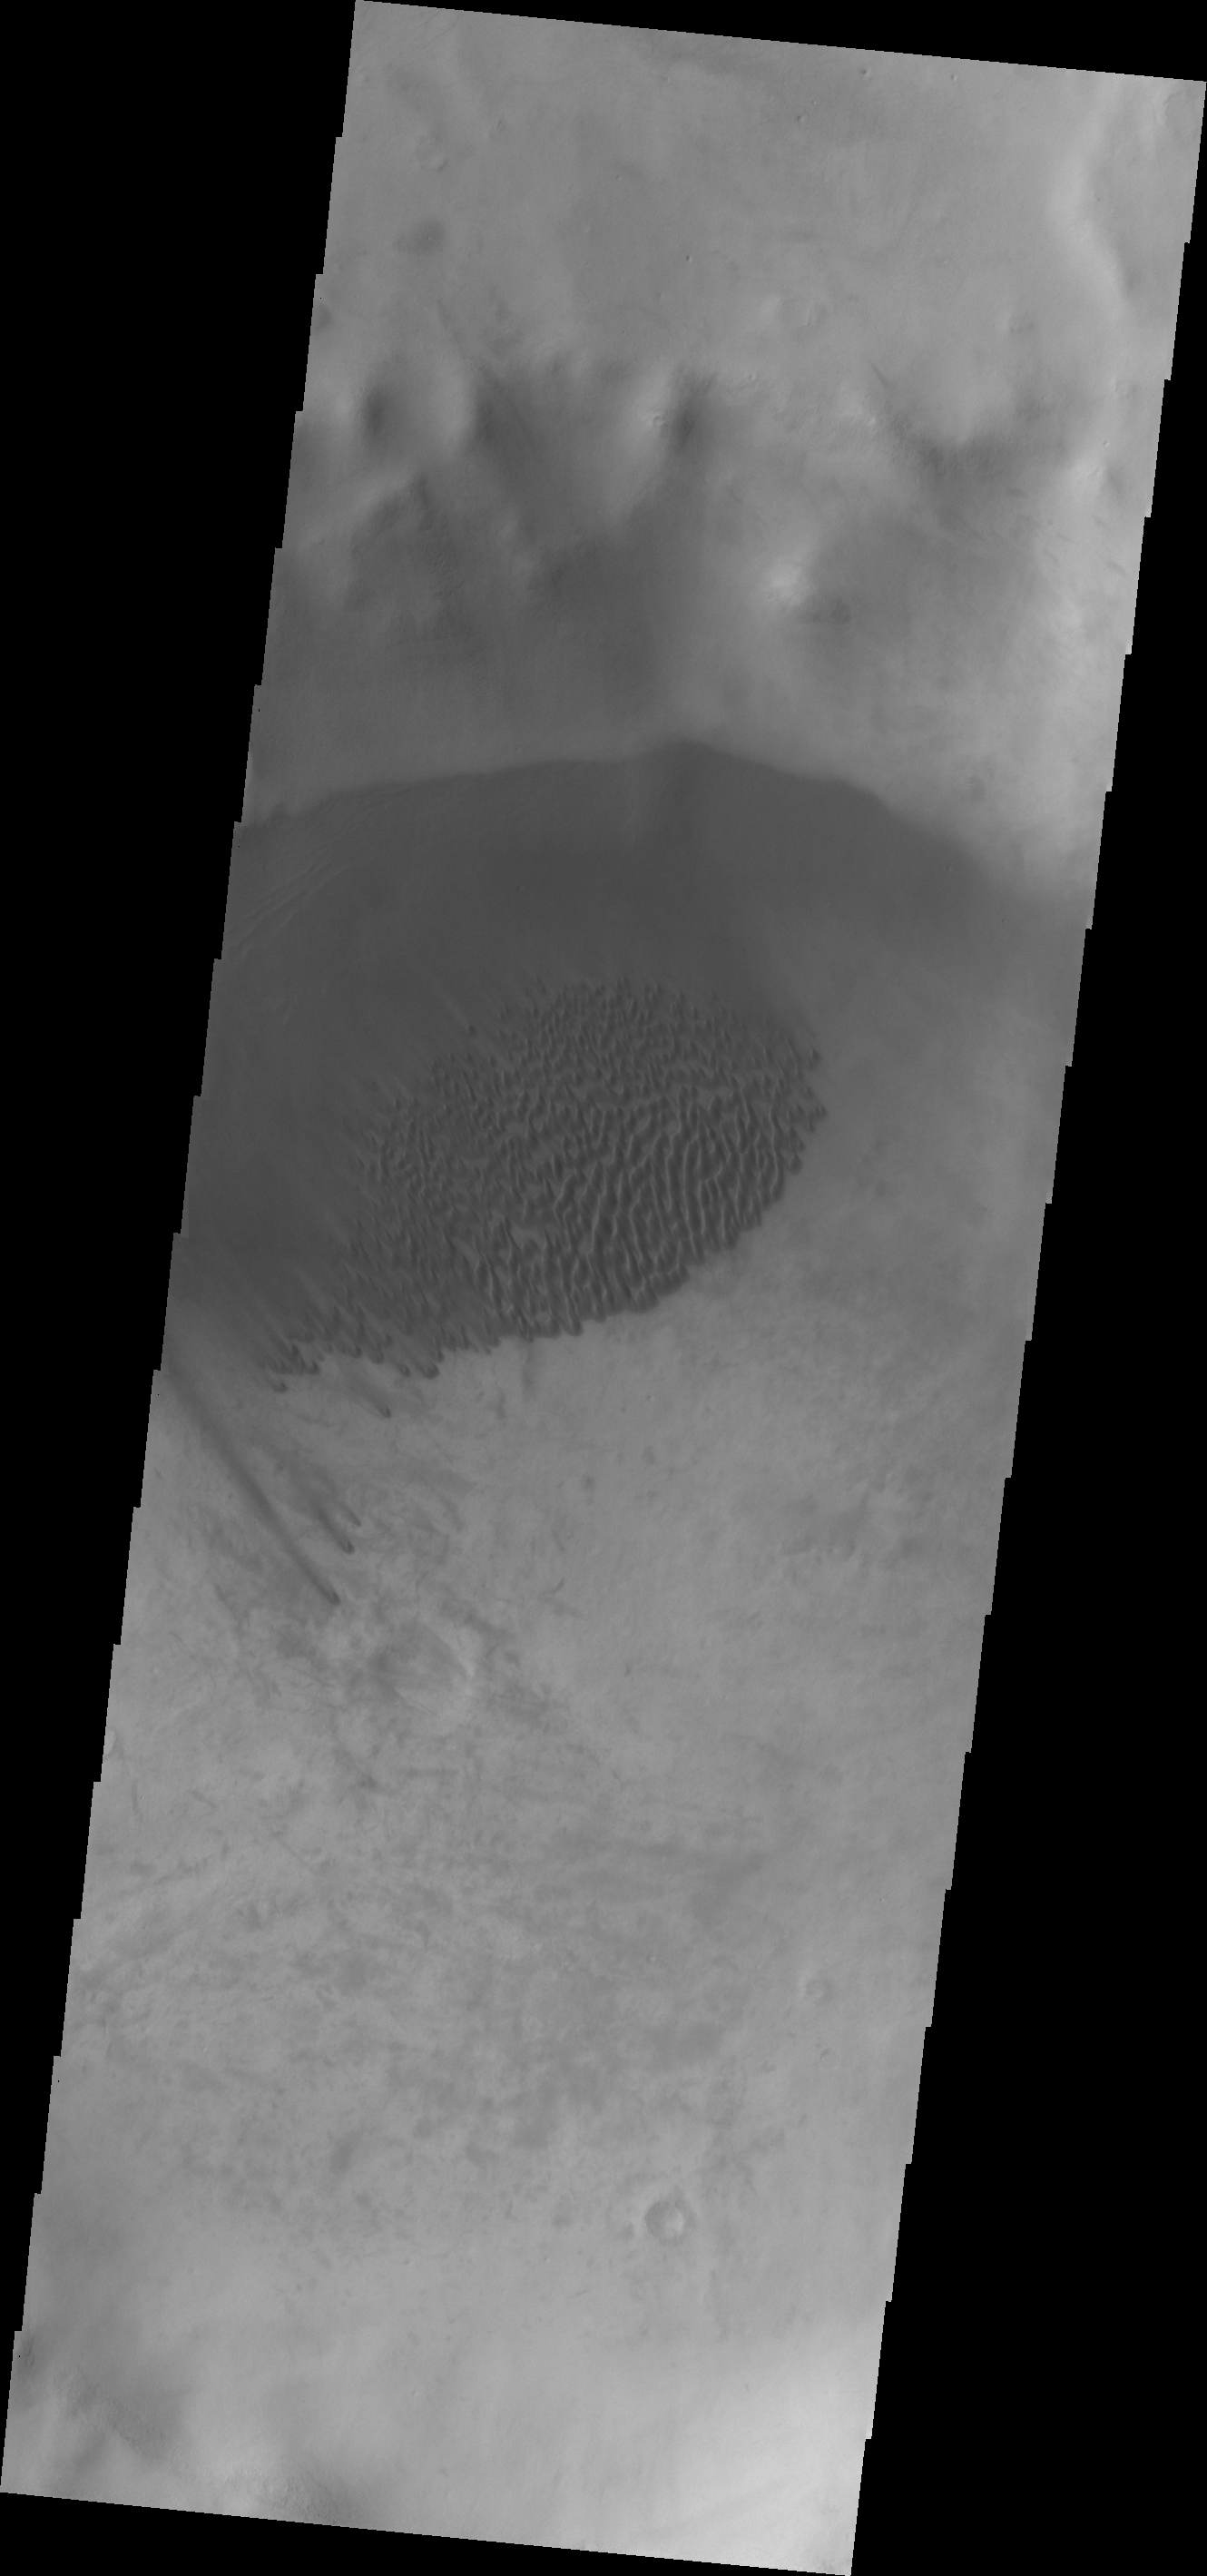

Summer’s End

Located in a small unnamed crater southwest of Kuiper Crater, the dunes in this image are completely free of frost. This state won’t last long as southern summer has ended and the long dark of southern winter is soon to begin.

Image information: VIS instrument. Latitude -59.3N, Longitude 198.2E. 17 meter/pixel resolution.

Please see the THEMIS Data Citation Note for details on crediting THEMIS images.

Note: this THEMIS visual image has not been radiometrically nor geometrically calibrated for this preliminary release. An empirical correction has been performed to remove instrumental effects. A linear shift has been applied in the cross-track and down-track direction to approximate spacecraft and planetary motion. Fully calibrated and geometrically projected images will be released through the Planetary Data System in accordance with Project policies at a later time.

NASA’s Jet Propulsion Laboratory manages the 2001 Mars Odyssey mission for NASA’s Office of Space Science, Washington, D.C. The Thermal Emission Imaging System (THEMIS) was developed by Arizona State University, Tempe, in collaboration with Raytheon Santa Barbara Remote Sensing. The THEMIS investigation is led by Dr. Philip Christensen at Arizona State University. Lockheed Martin Astronautics, Denver, is the prime contractor for the Odyssey project, and developed and built the orbiter. Mission operations are conducted jointly from Lockheed Martin and from JPL, a division of the California Institute of Technology in Pasadena.

Credit: NASA/JPL/ASU